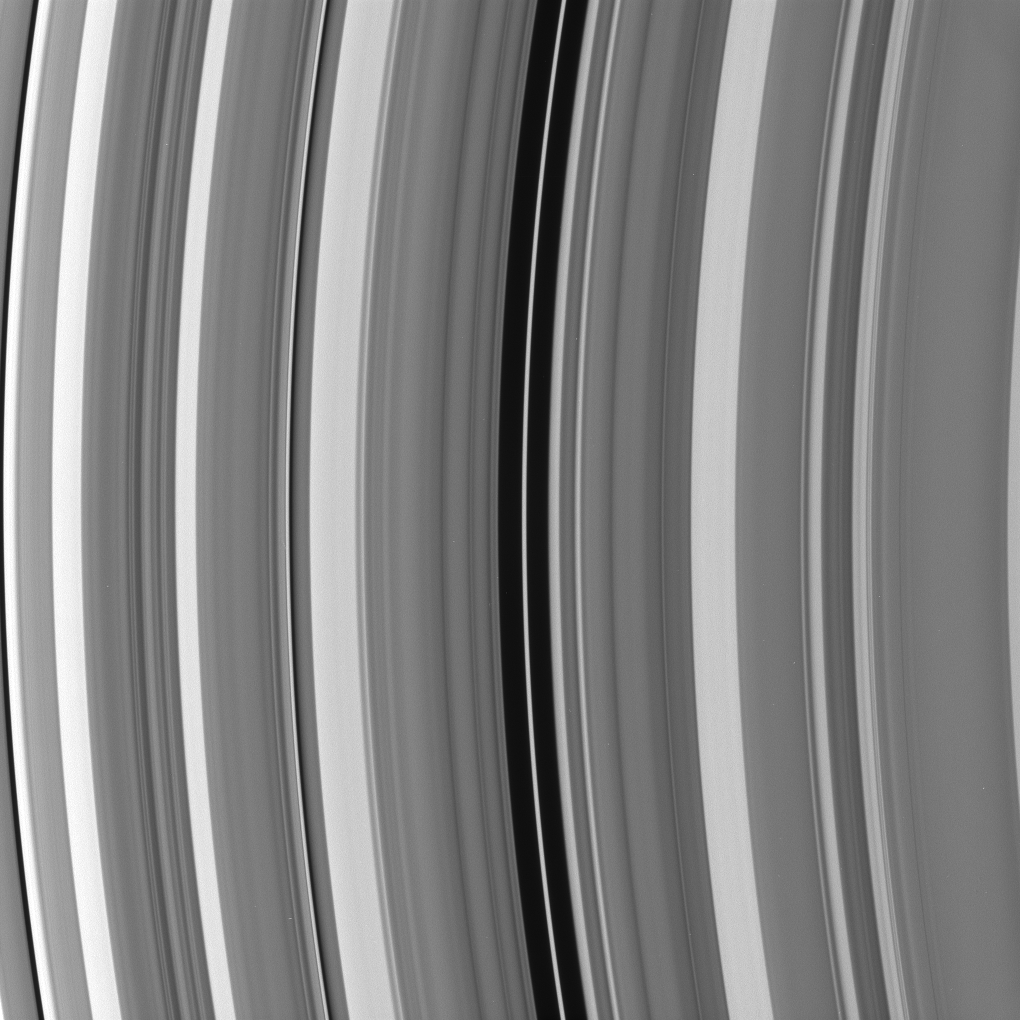

Maxwell’s That Ends Well

In the Maxwell gap within Saturn’s C ring resides a narrow, eccentric ringlet of the same name. Astronomers are studying this ringlet to understand how it is maintained.

One possibility is that a small moon or two lurk in the gap. Cassini plans to search for any such moons.

The image was taken in visible light with the Cassini spacecraft narrow-angle camera on Oct. 25, 2008 at a distance of approximately 876,000 kilometers (545,000 miles) from Saturn and at a Sun-Saturn-spacecraft, or phase, angle of 36 degrees. Image scale is 5 kilometers (3 miles) per pixel.

The Cassini-Huygens mission is a cooperative project of NASA, the European Space Agency and the Italian Space Agency. The Jet Propulsion Laboratory, a division of the California Institute of Technology in Pasadena, manages the mission for NASA’s Science Mission Directorate, Washington, D.C. The Cassini orbiter and its two onboard cameras were designed, developed and assembled at JPL. The imaging operations center is based at the Space Science Institute in Boulder, Colo.

Credit: NASA/JPL/Space Science Institute